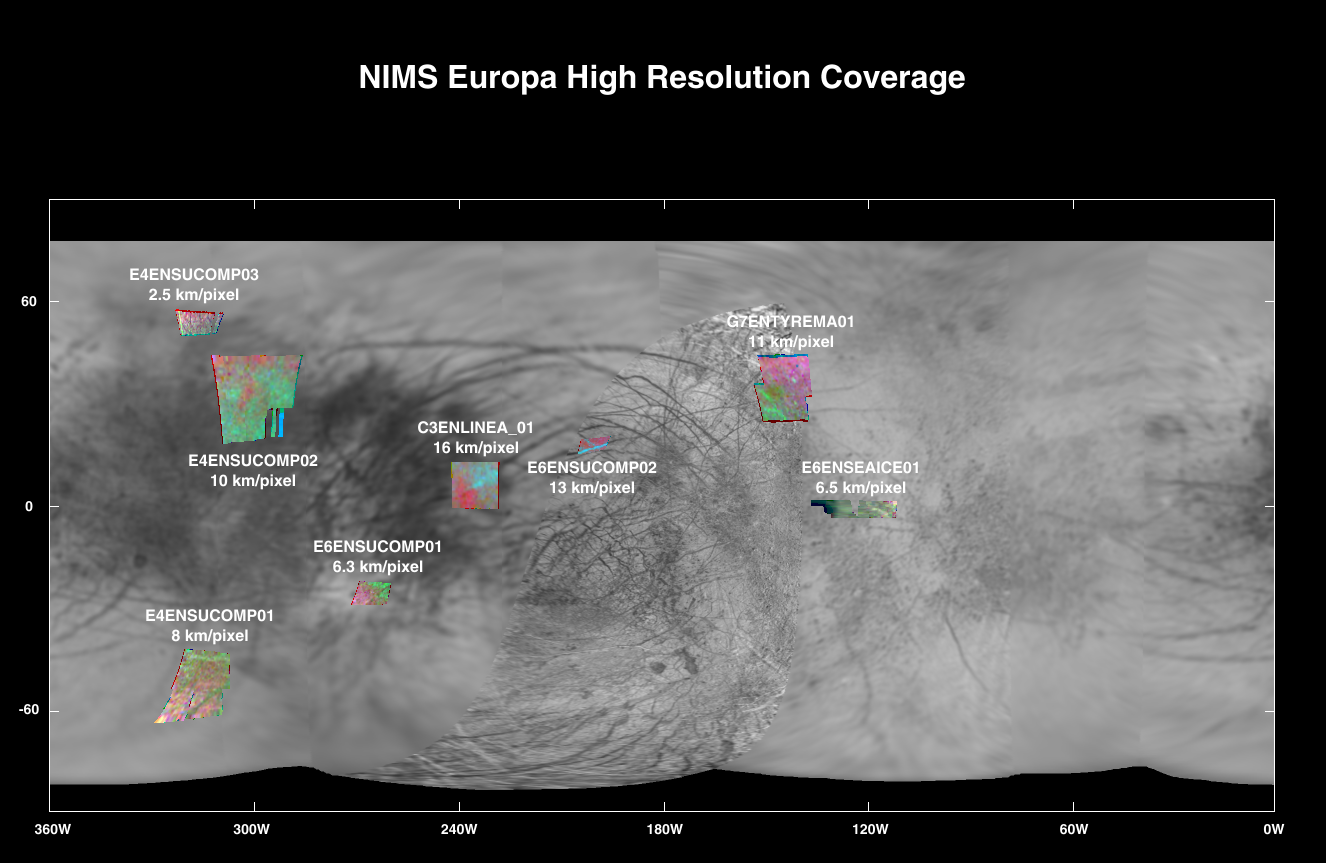

High Spatial Resolution Europa Coverage by the Galileo Near Infrared Mapping Spectrometer (NIMS)

The NIMS instrument on the Galileo spacecraft, which is being used to map the mineral and ice properties over the surfaces of the Jovian moons, produces global spectral images at modest spatial resolution and high resolution spectral images for small selected regions on the satellites. This map illustrates the high resolution coverage of Europa obtained by NIMS through the April 1997 G7 orbit.

The areas covered are displayed on a Voyager-derived map. A good sampling of the dark trailing-side material (180 to 360 degrees) has been obtained, with less coverage of Europa’s leading side.

The false-color composites use red, green and blue to represent the infrared brightnesses at 0.7, 1.51 and 1.82 microns respectively. Considerable variations are evident and are related to the composition and sizes of the surface grains.

The Jet Propulsion Laboratory, Pasadena, CA manages the mission for NASA’s Office of Space Science, Washington, DC.

Credit: NASA/JPL